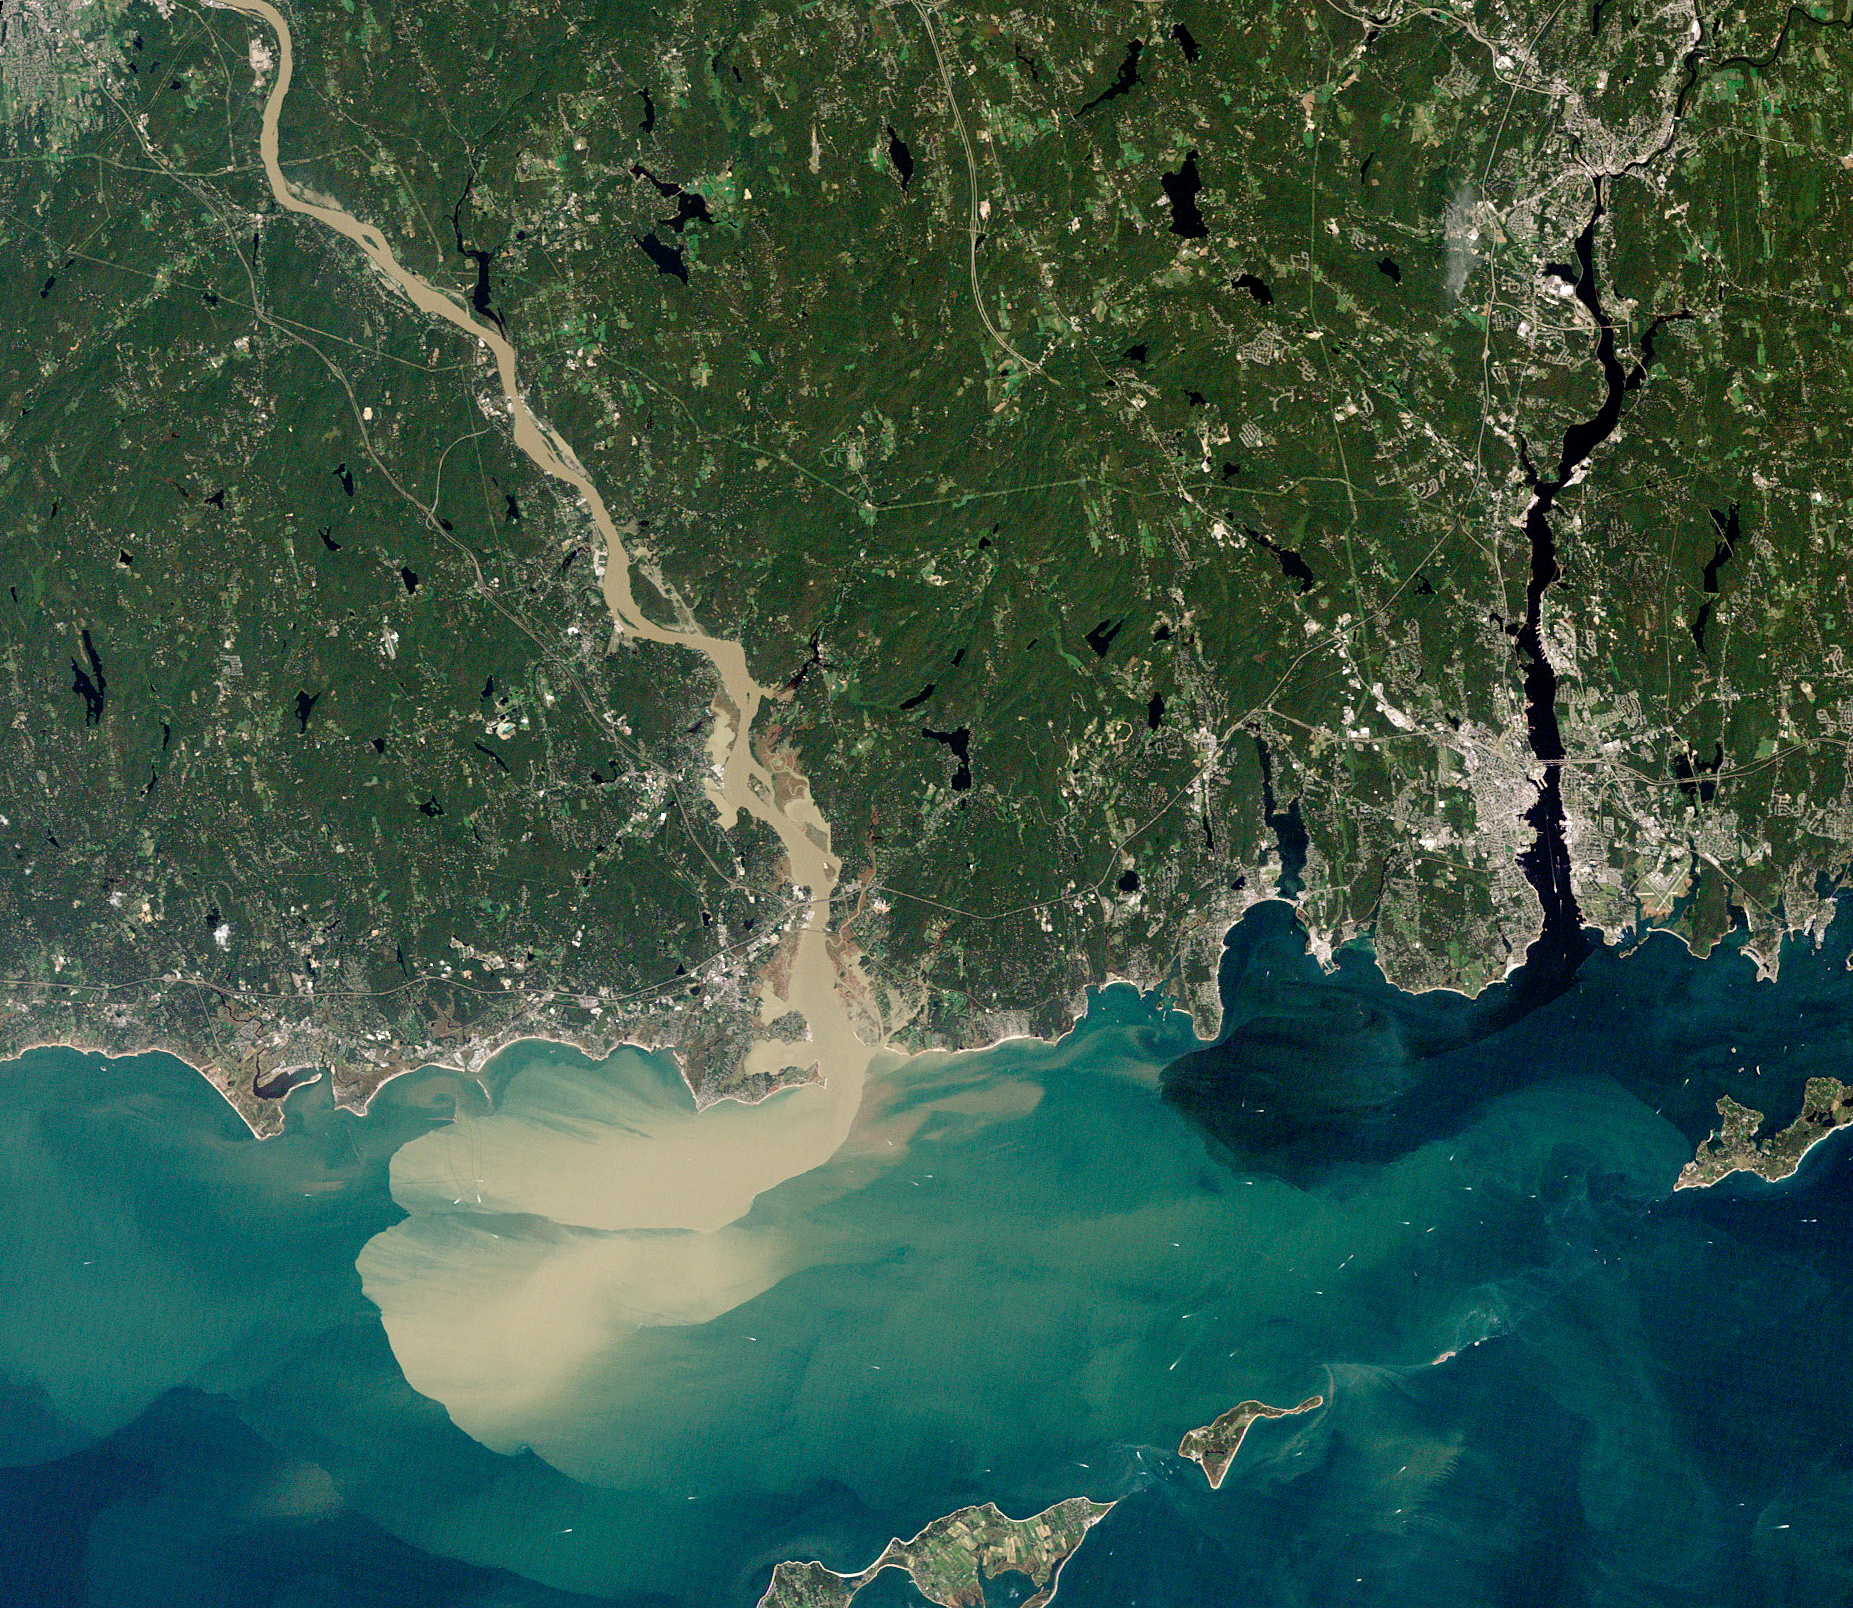

Sediment Spews from Connecticut River

NASA image acquired September 2, 2011 To download the full high res go to: earthobservatory.nasa.gov/IOTD/view.php?id=52059 Nearly a week after Hurricane Irene drenched New England with rainfall in late August 2011, the Connecticut River was spewing muddy sediment into Long Island Sound and wrecking the region's farmland just before harvest. The Thematic Mapper on the Landsat 5 satellite acquired this true-color satellite image on September 2, 2011. With its headwaters near the Canadian border, the Connecticut River drains nearly 11,000 square miles (28,500 square kilometers) and receives water from at least 33 tributaries in Vermont, New Hampshire, Massachusetts, and Connecticut. The 410-mile river—New England's longest—enters Long Island Sound near Old Lyme, Connecticut, and is estimated to provide 70 percent of the fresh water entering the Sound. When Irene blew through the region on August 27-28, substantial portions of the Connecticut River watershed received more than 6 to 8 inches (15-20 centimeters) of rainfall, and several locations received more than 10 inches (25 centimeters). Whole towns were cut off from overland transportation—particularly upstream in Vermont, which suffered its worst flooding in 80 years. Thousands of people saw their homes flooded, if not washed off their foundations, at a time of year when rivers are usually at their lowest. Preliminary estimates of river flow at Thompsonville, Connecticut, (not shown in this image) reached 128,000 cubic feet per second (cfs) on August 30, nearly 64 times the usual flow (2,000 cfs) for early fall and the highest flow rate since May 1984. At the mouth of the river—where flow is tidal, and therefore not gauged—the peak water height reached 6.9 feet (2.1 meters) above sea level, almost a foot higher than at any time in the past 10 years. According to Suzanne O'Connell, an environmental scientist working along the Connecticut River at Wesleyan University, the torrent of water coursing through New England picked up silt and clay from the river valleys, giving it the tan color shown in the image above. At Essex, Connecticut, the turbidity (muddiness) of the water was 50 times higher than pre-Irene values. To the east, the Thames River appears to be carrying very little sediment at all on September 2. According to O'Connell, the Thames "drains glaciated terrain, so fine sediment was removed long ago." Most of the land surface in the Thames basin is "just bedrock, till, and glacial erratics." Unlike the Connecticut, areas within the Thames watershed only received 2 to 4 inches of rain in most locations. The flooding that occurred in the aftermath of Hurricane Irene inundated farmland in Massachusetts and Connecticut just before harvest time, the Associated Press noted. Crops were drowned under inches to feet of water. The substantial amounts of soil, sediment, and water deposited on land during the flood could also pose trouble for farmers in coming seasons. "It's notable that whole segments of river bank are just gone," said Andrew Fisk of the Connecticut River Watershed Council. "That's not just loss of sediment. That's land disappearing down river." NASA Earth Observatory image by Robert Simmon, using Landsat 5 data from the U.S. Geological Survey Global Visualization Viewer.

Credit: NASA Earth Observatory